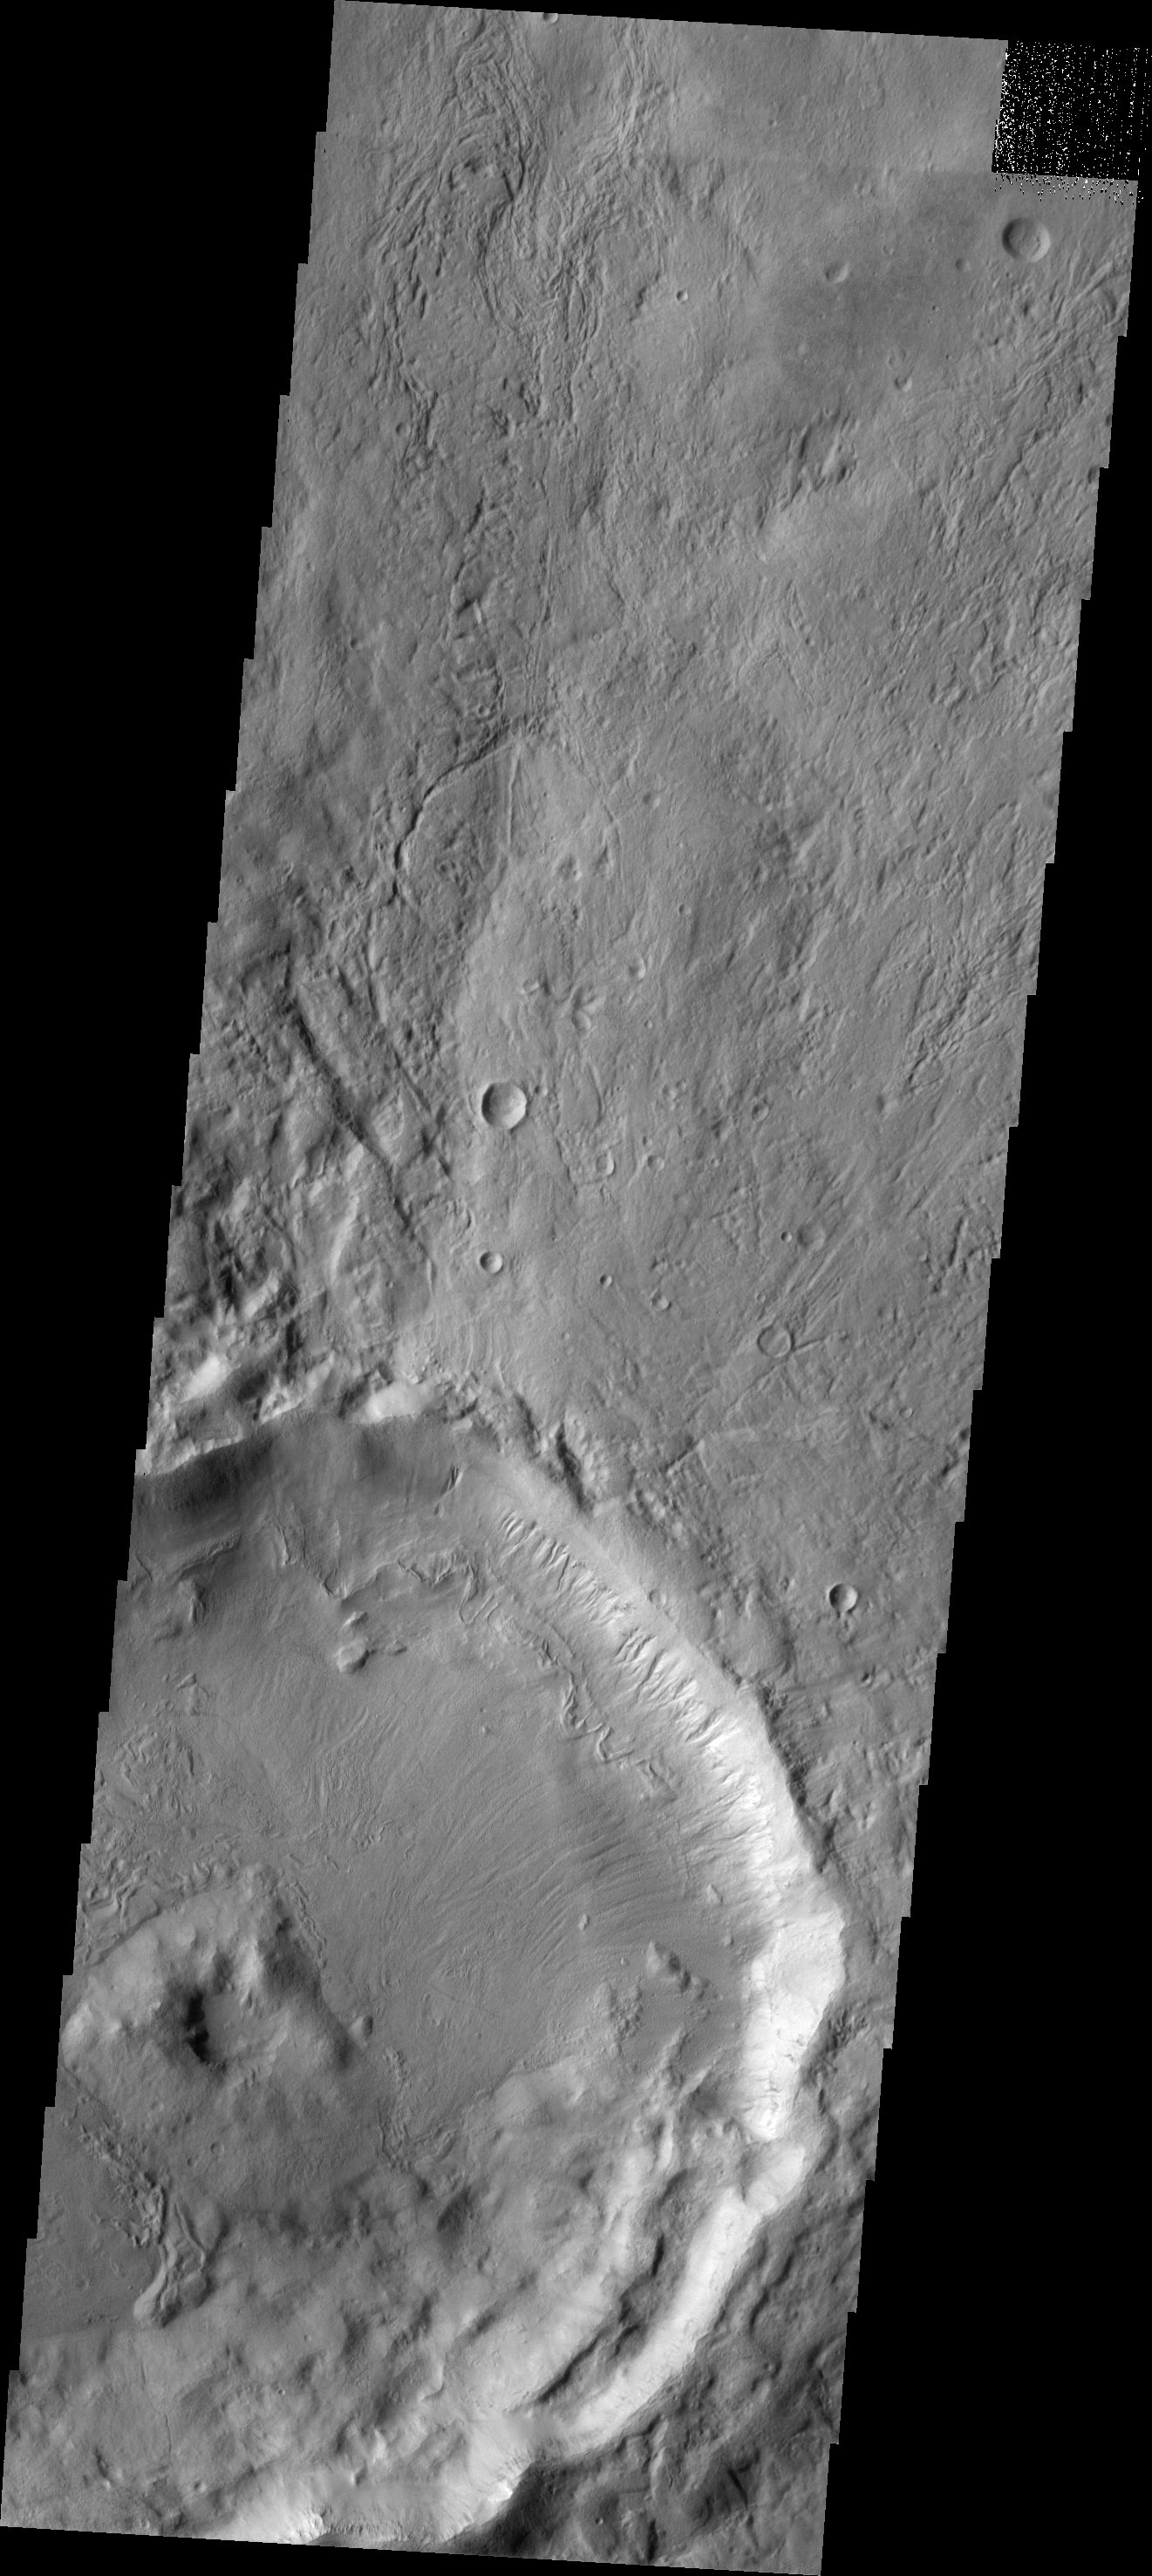

Gullies

Numerous gullies dissect the northeastern rim of this unnamed crater in Noachis Terra.

Image information: VIS instrument. Latitude -37.5N, Longitude 351.8E. 17 meter/pixel resolution.

Please see the THEMIS Data Citation Note for details on crediting THEMIS images.

Note: this THEMIS visual image has not been radiometrically nor geometrically calibrated for this preliminary release. An empirical correction has been performed to remove instrumental effects. A linear shift has been applied in the cross-track and down-track direction to approximate spacecraft and planetary motion. Fully calibrated and geometrically projected images will be released through the Planetary Data System in accordance with Project policies at a later time.

NASA’s Jet Propulsion Laboratory manages the 2001 Mars Odyssey mission for NASA’s Office of Space Science, Washington, D.C. The Thermal Emission Imaging System (THEMIS) was developed by Arizona State University, Tempe, in collaboration with Raytheon Santa Barbara Remote Sensing. The THEMIS investigation is led by Dr. Philip Christensen at Arizona State University. Lockheed Martin Astronautics, Denver, is the prime contractor for the Odyssey project, and developed and built the orbiter. Mission operations are conducted jointly from Lockheed Martin and from JPL, a division of the California Institute of Technology in Pasadena.

Credit: NASA/JPL/ASU